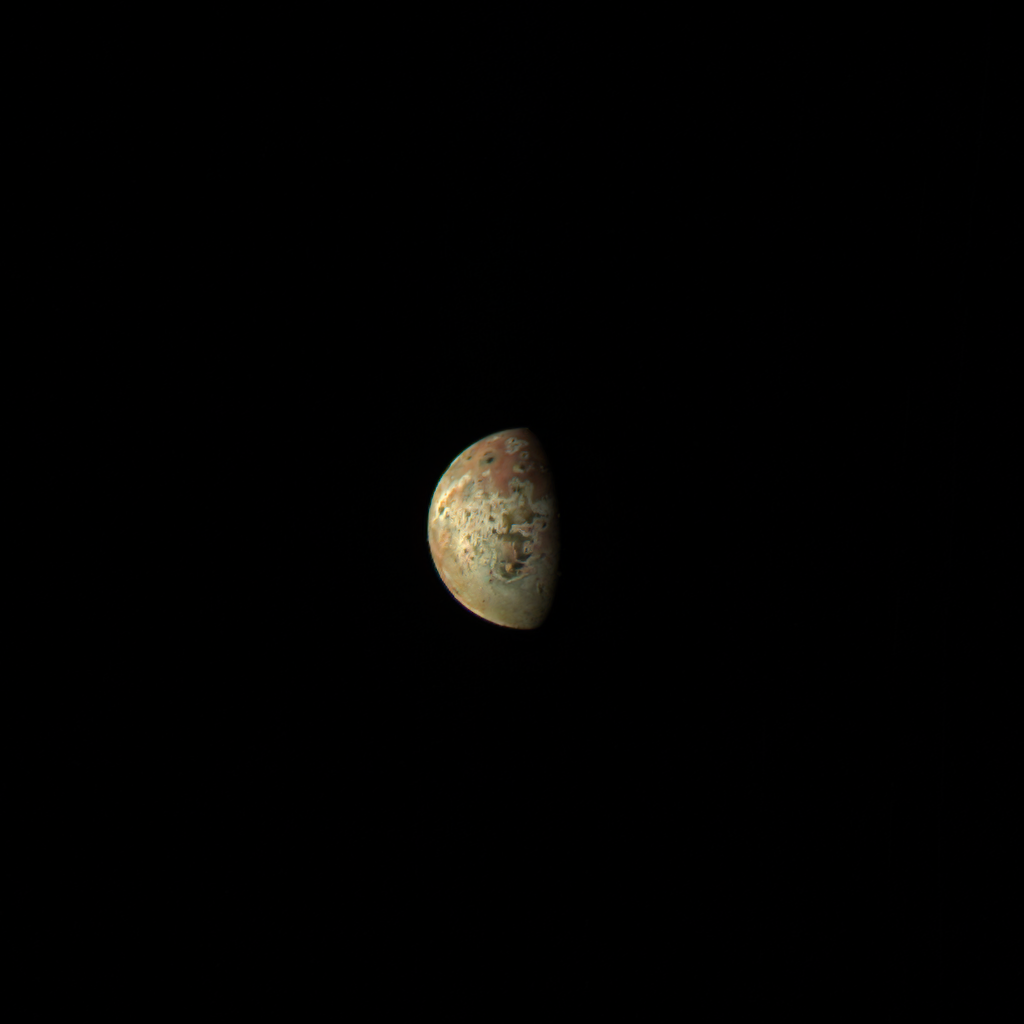

Juno Getting Closer to Jovian Moon Io

This image of the Jovian moon Io was generated using data collected by the JunoCam imager aboard NASA’s Juno spacecraft during a flyby of the moon on March 1, 2023. At the time of closest approach, Juno was about 32,000 miles (51,500 kilometers) away from Io. The image’s resolution is about 22 miles (35 kilometers) per pixel.

Citizen scientist Kevin M. Gill created this image using data from JunoCam.

More information about Juno is online at http://www.nasa.gov/juno and http://missionjuno.swri.edu.

NASA’s Jet Propulsion Laboratory manages the Juno mission for the principal investigator, Scott Bolton, of Southwest Research Institute in San Antonio. Juno is part of NASA’s New Frontiers Program, which is managed at NASA’s Marshall Space Flight Center in Huntsville, Alabama, for NASA’s Science Mission Directorate. Lockheed Martin Space Systems, Denver, built the spacecraft. Caltech in Pasadena, California, manages JPL for NASA.

Credit: Image data: NASA/JPL-Caltech/SwRI/MSSS, Image processing: Kevin M. Gill (CC BY)